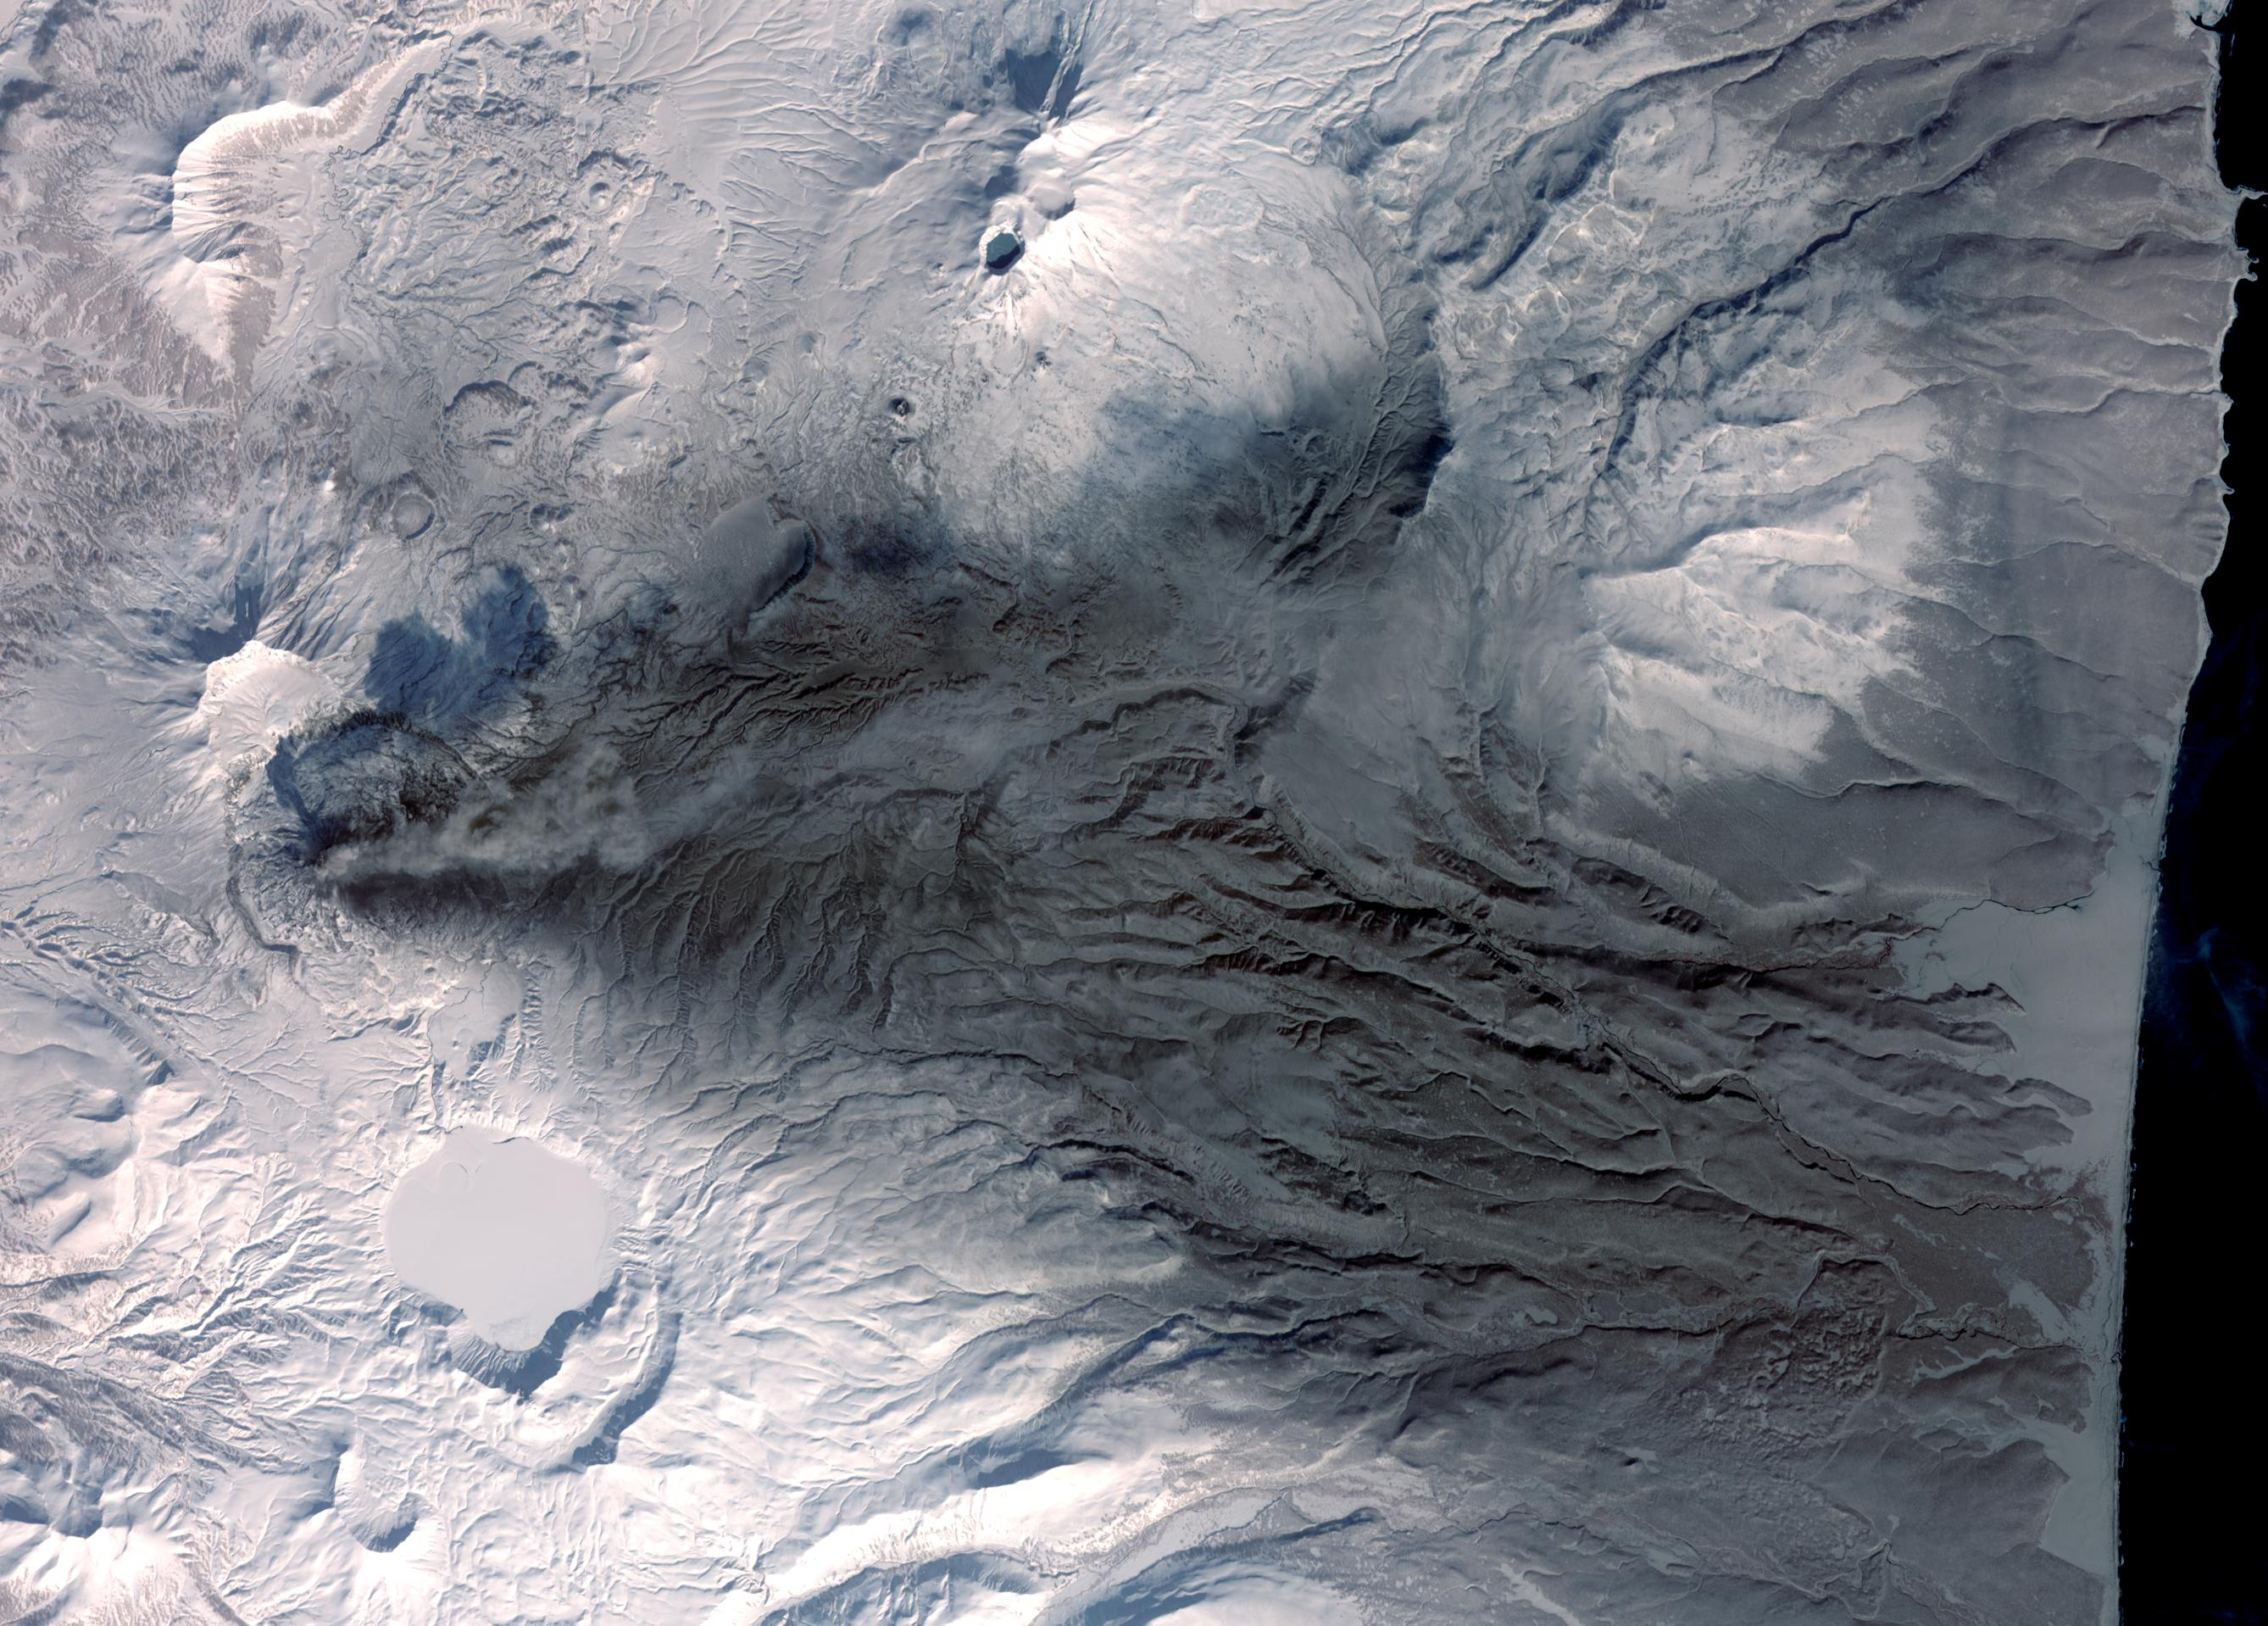

Karymsky Volcano, Kamchatka

Early March eruptions of Karymsky volcano on Russia’s Kamchatka Peninsula left the usually white snow a gray ashy color. The ashfall forms a triangle extending from the stratovolcano’s summit eastward to the coast. Karymsky is the most active volcano of Kamchatka’s eastern volcanic zone. The latest eruptive period began about 500 years ago after a 2300-year period of quiescence.

The image was acquired March 6, 2009, covers an area of 40.1 x 28.8 km, and is located near 54 degrees north latitude, 159.4 degrees east longitude.

With its 14 spectral bands from the visible to the thermal infrared wavelength region and its high spatial resolution of 15 to 90 meters (about 50 to 300 feet), ASTER images Earth to map and monitor the changing surface of our planet. ASTER is one of five Earth-observing instruments launched December 18, 1999, on NASA’s Terra satellite. The instrument was built by Japan’s Ministry of Economy, Trade and Industry. A joint U.S./Japan science team is responsible for validation and calibration of the instrument and the data products.

The broad spectral coverage and high spectral resolution of ASTER provides scientists in numerous disciplines with critical information for surface mapping and monitoring of dynamic conditions and temporal change. Example applications are: monitoring glacial advances and retreats; monitoring potentially active volcanoes; identifying crop stress; determining cloud morphology and physical properties; wetlands evaluation; thermal pollution monitoring; coral reef degradation; surface temperature mapping of soils and geology; and measuring surface heat balance.

The U.S. science team is located at NASA’s Jet Propulsion Laboratory, Pasadena, Calif. The Terra mission is part of NASA’s Science Mission Directorate.

Credit: NASA/GSFC/METI/ERSDAC/JAROS, and U.S./Japan ASTER Science Team